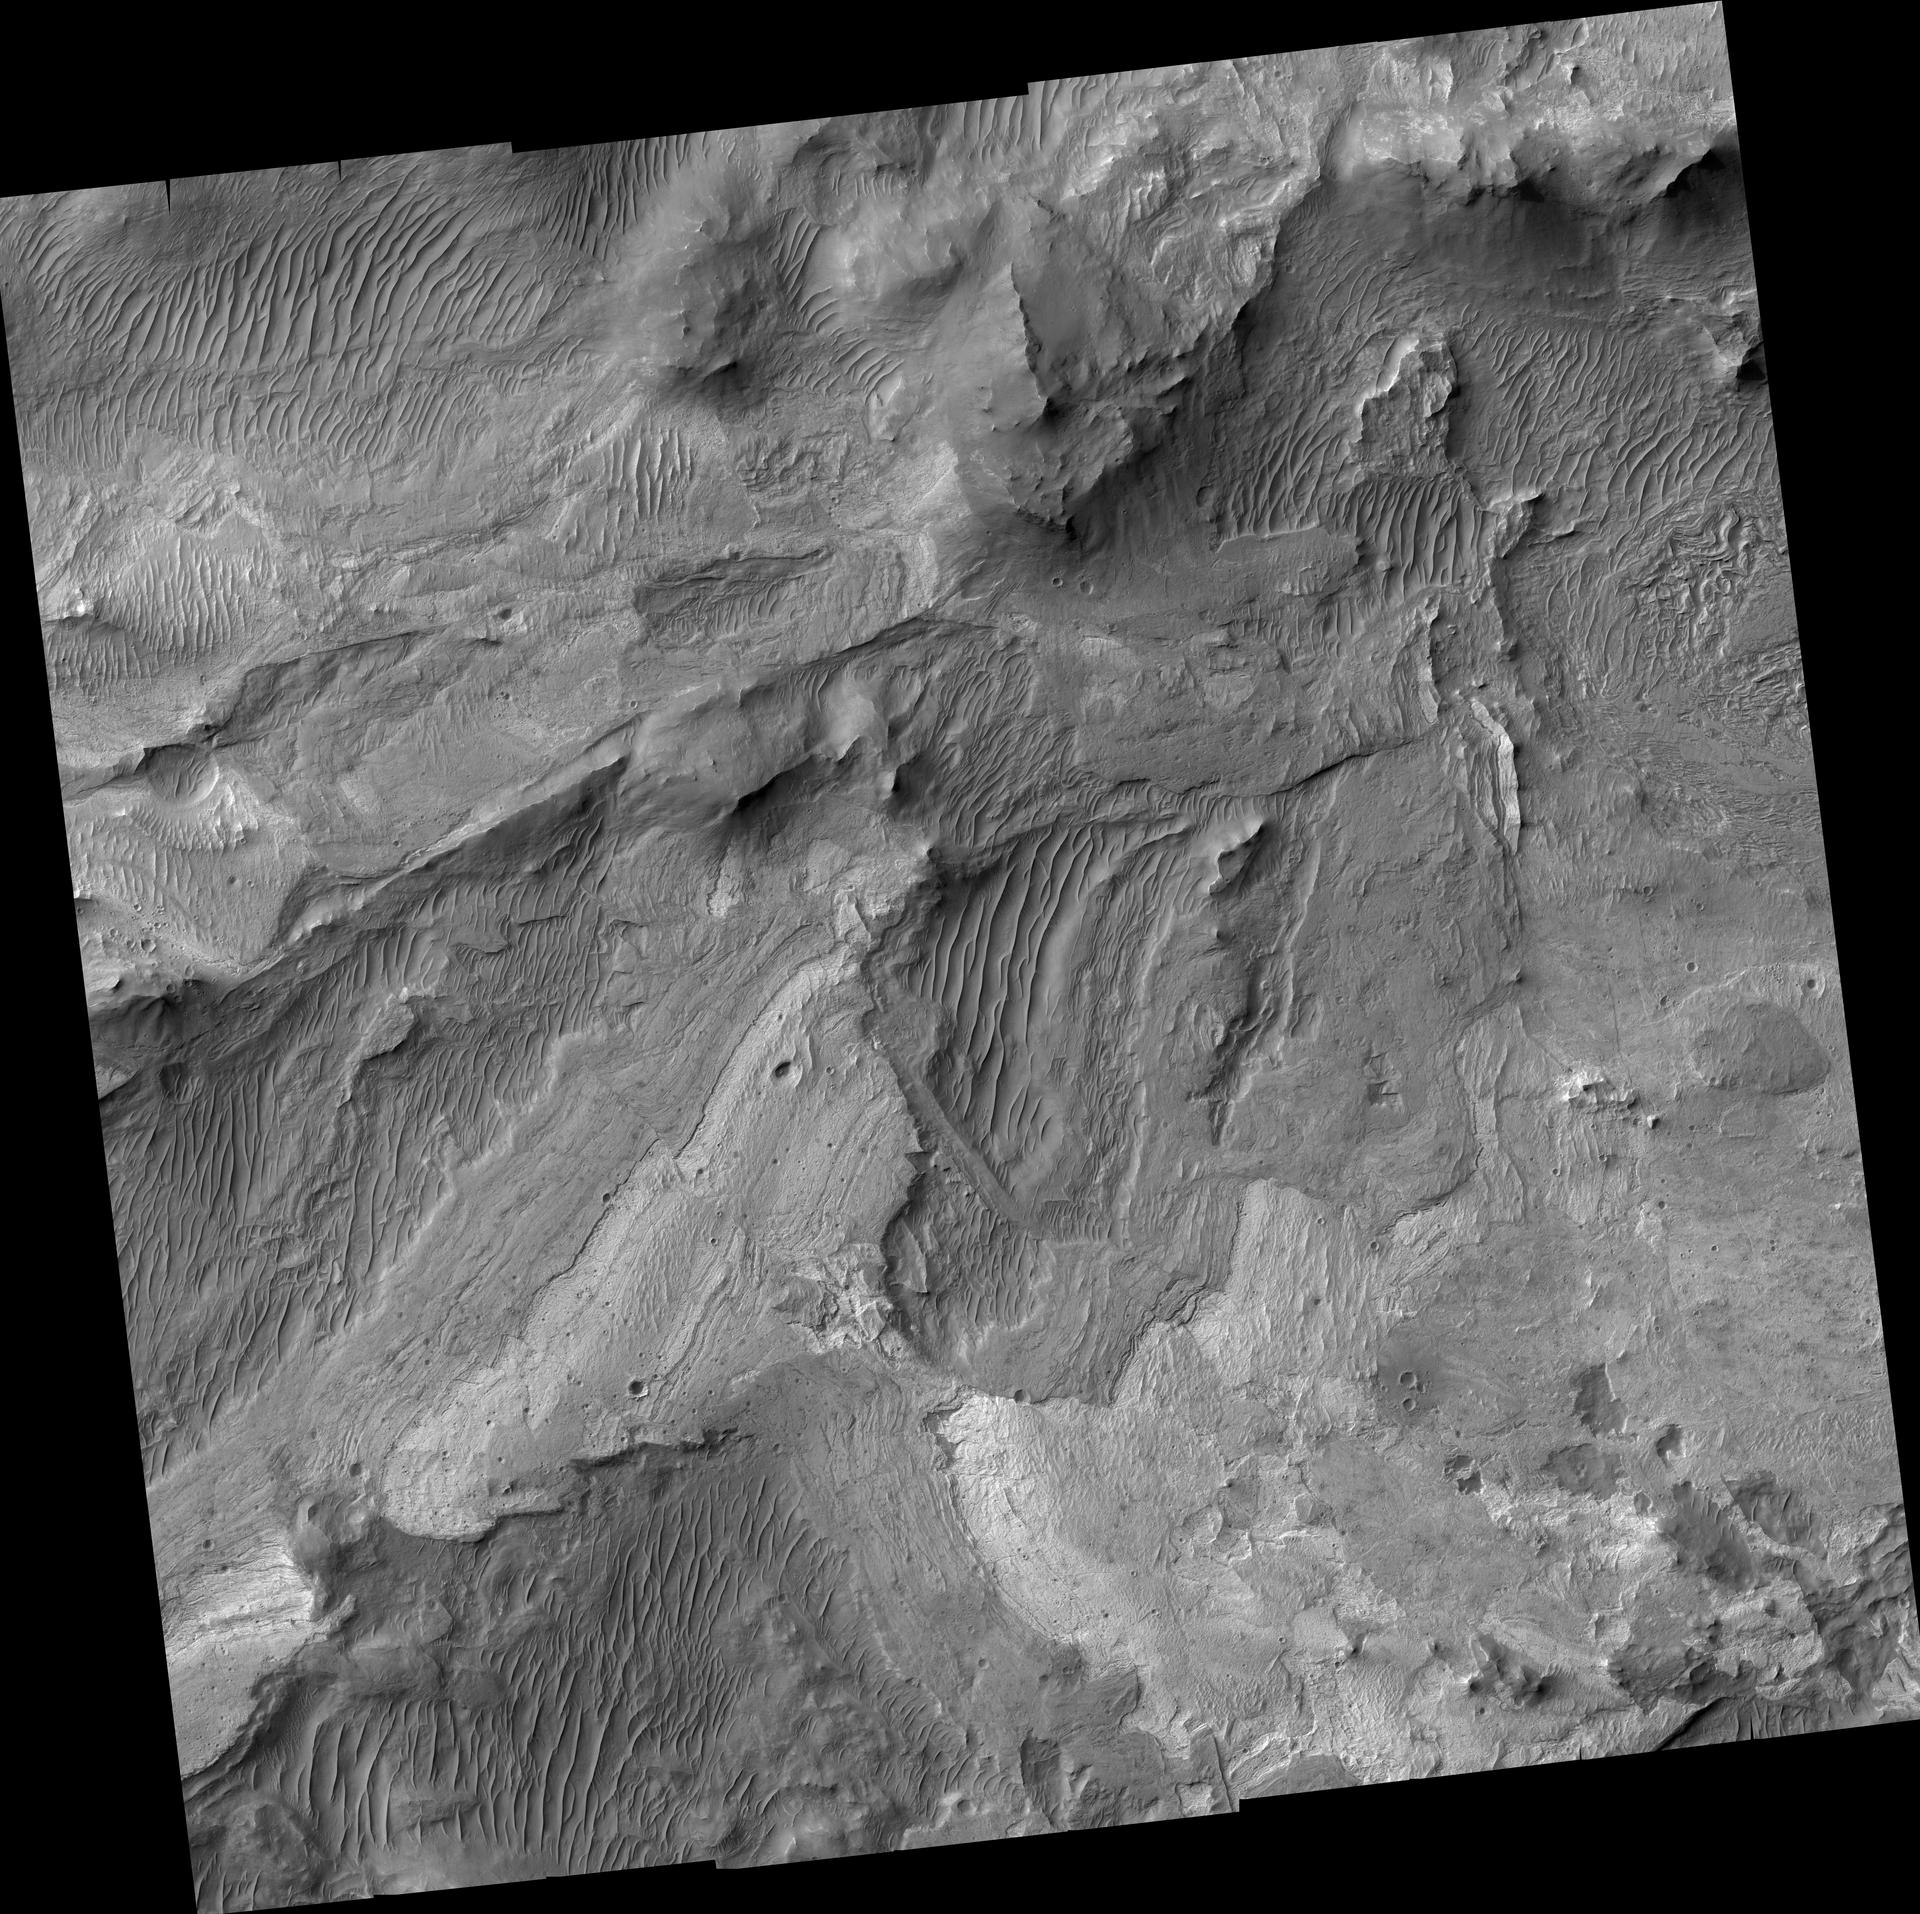

New Mars Camera’s First Image of Mars from Mapping Orbit (Full Frame)

The high resolution camera on NASA’s Mars Reconnaissance Orbiter captured its first image of Mars in the mapping orbit, demonstrating the full resolution capability, on Sept. 29, 2006. The High Resolution Imaging Science Experiment (HiRISE) acquired this first image at 8:16 AM (Pacific Time). With the spacecraft at an altitude of 280 kilometers (174 miles), the image scale is 25 centimeters per pixel (10 inches per pixel). If a person were located on this part of Mars, he or she would just barely be visible in this image.

The image covers a small portion of the floor of Ius Chasma, one branch of the giant Valles Marineris system of canyons. The image illustrates a variety of processes that have shaped the Martian surface. There are bedrock exposures of layered materials, which could be sedimentary rocks deposited in water or from the air. Some of the bedrock has been faulted and folded, perhaps the result of large-scale forces in the crust or from a giant landslide. The image resolves rocks as small as small as 90 centimeters (3 feet) in diameter. It includes many dunes or ridges of windblown sand.

This image (TRA_000823_1720) was taken by the High Resolution Imaging Science Experiment camera onboard the Mars Reconnaissance Orbiter spacecraft on Sept. 29, 2006. Shown here is the full image, centered at minus 7.8 degrees latitude, 279.5 degrees east longitude. The image is oriented such that north is to the top. The range to the target site was 297 kilometers (185.6 miles). At this distance the image scale is 25 centimeters (10 inches) per pixel (with one-by-one binning) so objects about 75 centimeters (30 inches) across are resolved. The image was taken at a local Mars time of 3:30 PM and the scene is illuminated from the west with a solar incidence angle of 59.7 degrees, thus the sun was about 30.3 degrees above the horizon. The season on Mars is northern winter, southern summer.

[Photojournal note: Due to the large sizes of the high-resolution TIFF and JPEG files, some systems may experience extremely slow downlink time while viewing or downloading these images; some systems may be incapable of handling the download entirely.]

NASA’s Jet Propulsion Laboratory, a division of the California Institute of Technology in Pasadena, manages the Mars Reconnaissance Orbiter for NASA’s Science Mission Directorate, Washington. Lockheed Martin Space Systems, Denver, is the prime contractor for the project and built the spacecraft. The HiRISE camera was built by Ball Aerospace & Technologies Corporation, Boulder, Colo., and is operated by the University of Arizona, Tucson.

Credit: NASA/JPL/University of Arizona